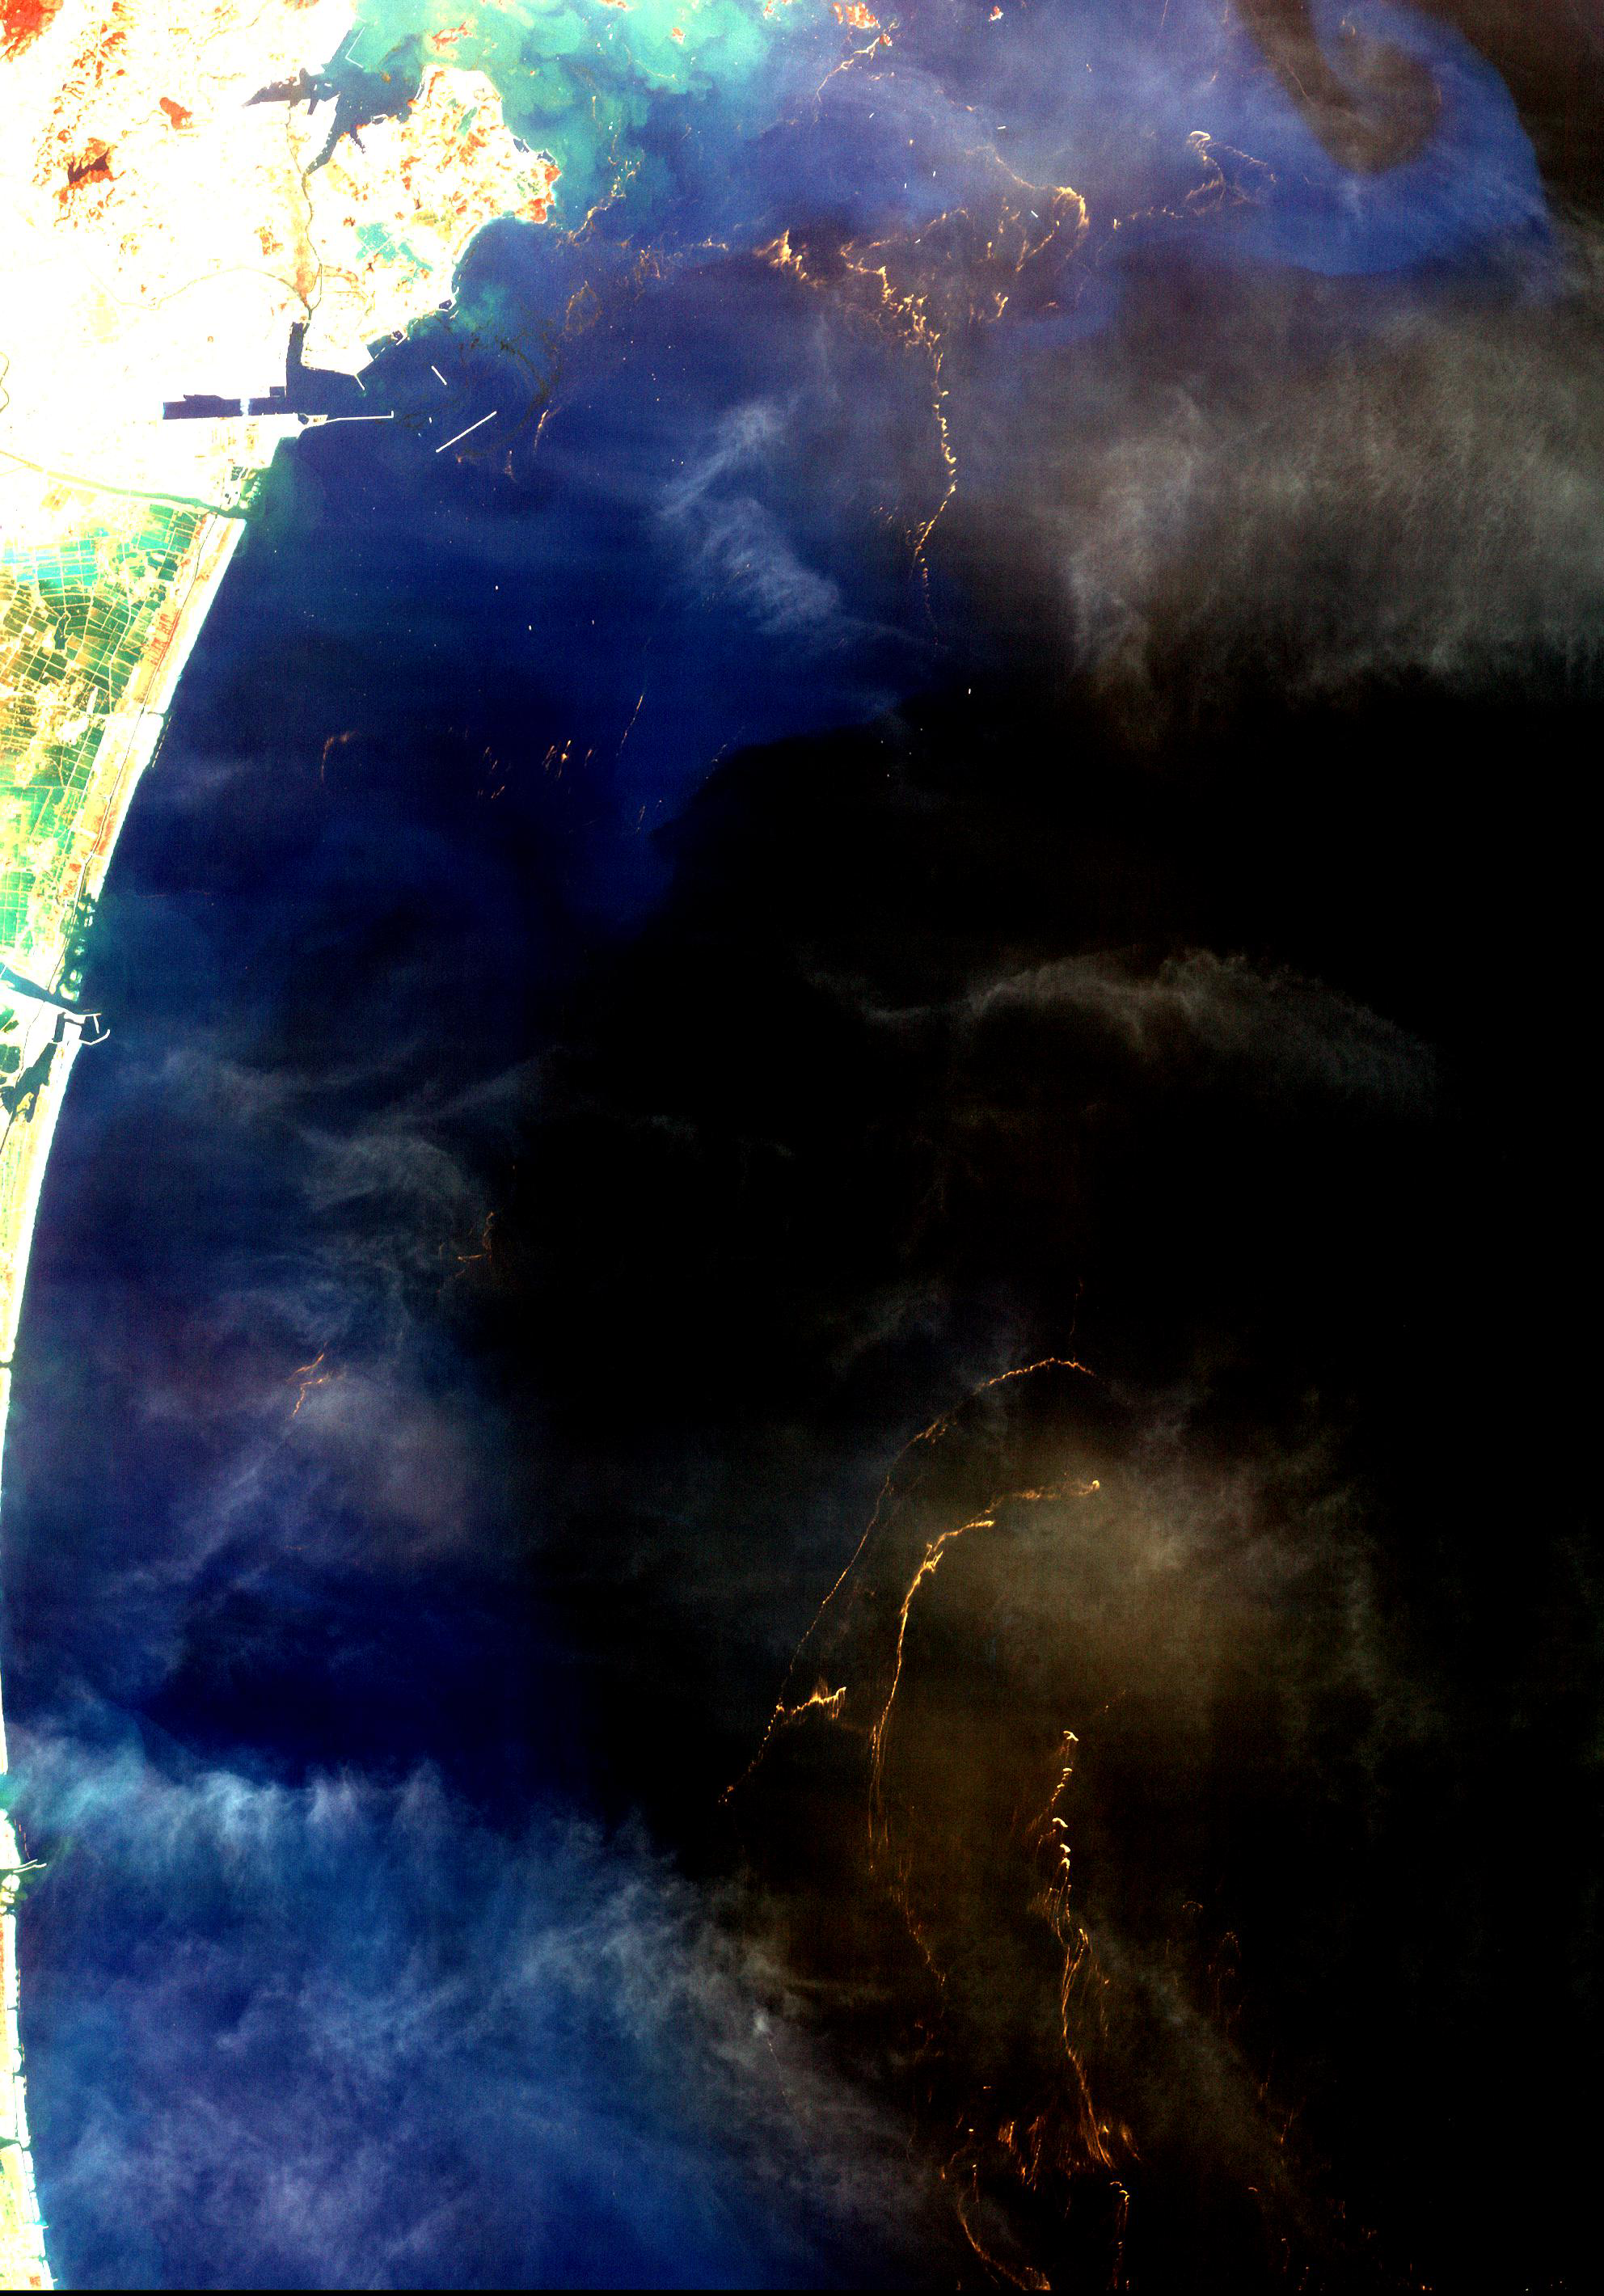

Tohoku Tsunami Debris, Japan

The March 11, 2011, Tohoku, Japan earthquake and tsunami devastated a large extent of the northeastern Japan coast, and virtually erased many villages and cities from the map. This image of Sendai was acquired March 14 and focuses on revealing the large debris rafts that were created as the tsunami withdrew from inland areas, loaded with rubble from houses, buildings, cars, boats, and trees. The image covers an area of 29.8 x 42.6 km, and is located near 38.2 degrees north latitude, 141.3 degrees east longitude.

With its 14 spectral bands from the visible to the thermal infrared wavelength region and its high spatial resolution of 15 to 90 meters (about 50 to 300 feet), ASTER images Earth to map and monitor the changing surface of our planet. ASTER is one of five Earth-observing instruments launched Dec. 18, 1999, on Terra. The instrument was built by Japan’s Ministry of Economy, Trade and Industry. A joint U.S./Japan science team is responsible for validation and calibration of the instrument and data products.

The broad spectral coverage and high spectral resolution of ASTER provides scientists in numerous disciplines with critical information for surface mapping and monitoring of dynamic conditions and temporal change. Example applications are: monitoring glacial advances and retreats; monitoring potentially active volcanoes; identifying crop stress; determining cloud morphology and physical properties; wetlands evaluation; thermal pollution monitoring; coral reef degradation; surface temperature mapping of soils and geology; and measuring surface heat balance.

The U.S. science team is located at NASA’s Jet Propulsion Laboratory, Pasadena, Calif. The Terra mission is part of NASA’s Science Mission Directorate, Washington, D.C.

Credit: NASA/GSFC/METI/ERSDAC/JAROS, and U.S./Japan ASTER Science Team